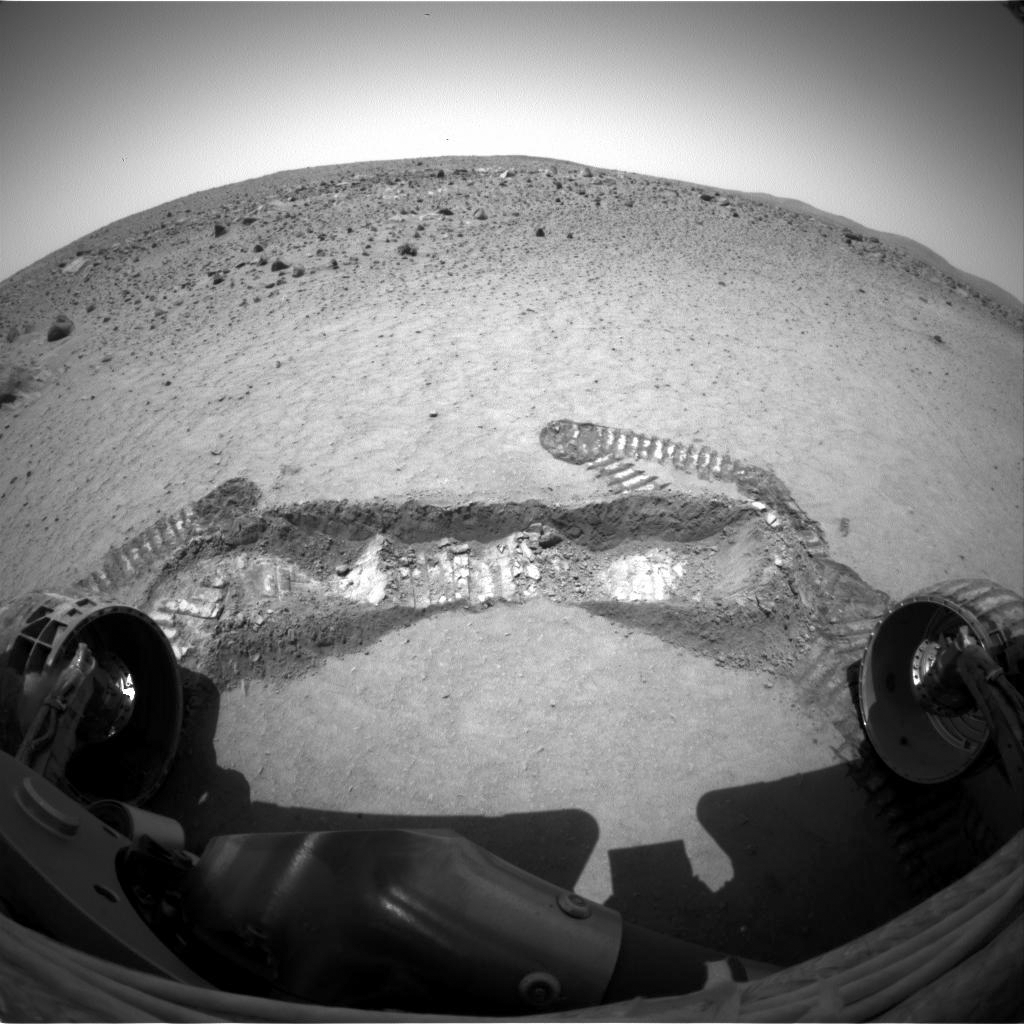

Spirit Digs a Trench

A view from the front hazard avoidance camera of NASA’s Spirit rover on its 47th sol shows a trench excavated by the rover’s left front wheel within the “Laguna Hollow” area. The trench, dubbed “Road Cut,” is 7 centimeters (3 inches) deep. The soil at this location is more cohesive than the material where Spirit’s twin, Opportunity, dug its first trench at Meridiani. Spirit made 11 back-and-forth passes to dig this trench, and still did not produce as deep a hole as Opportunity dug in 6 passes. Scientists and engineers plan to begin up-close inspection of the soil in this trench on sol 48 by placing the microscopic imager on the floor and the walls before conducting Moessbauer and alpha particle x-ray spectrometer readings on some of the same points.

Credit: NASA/JPL